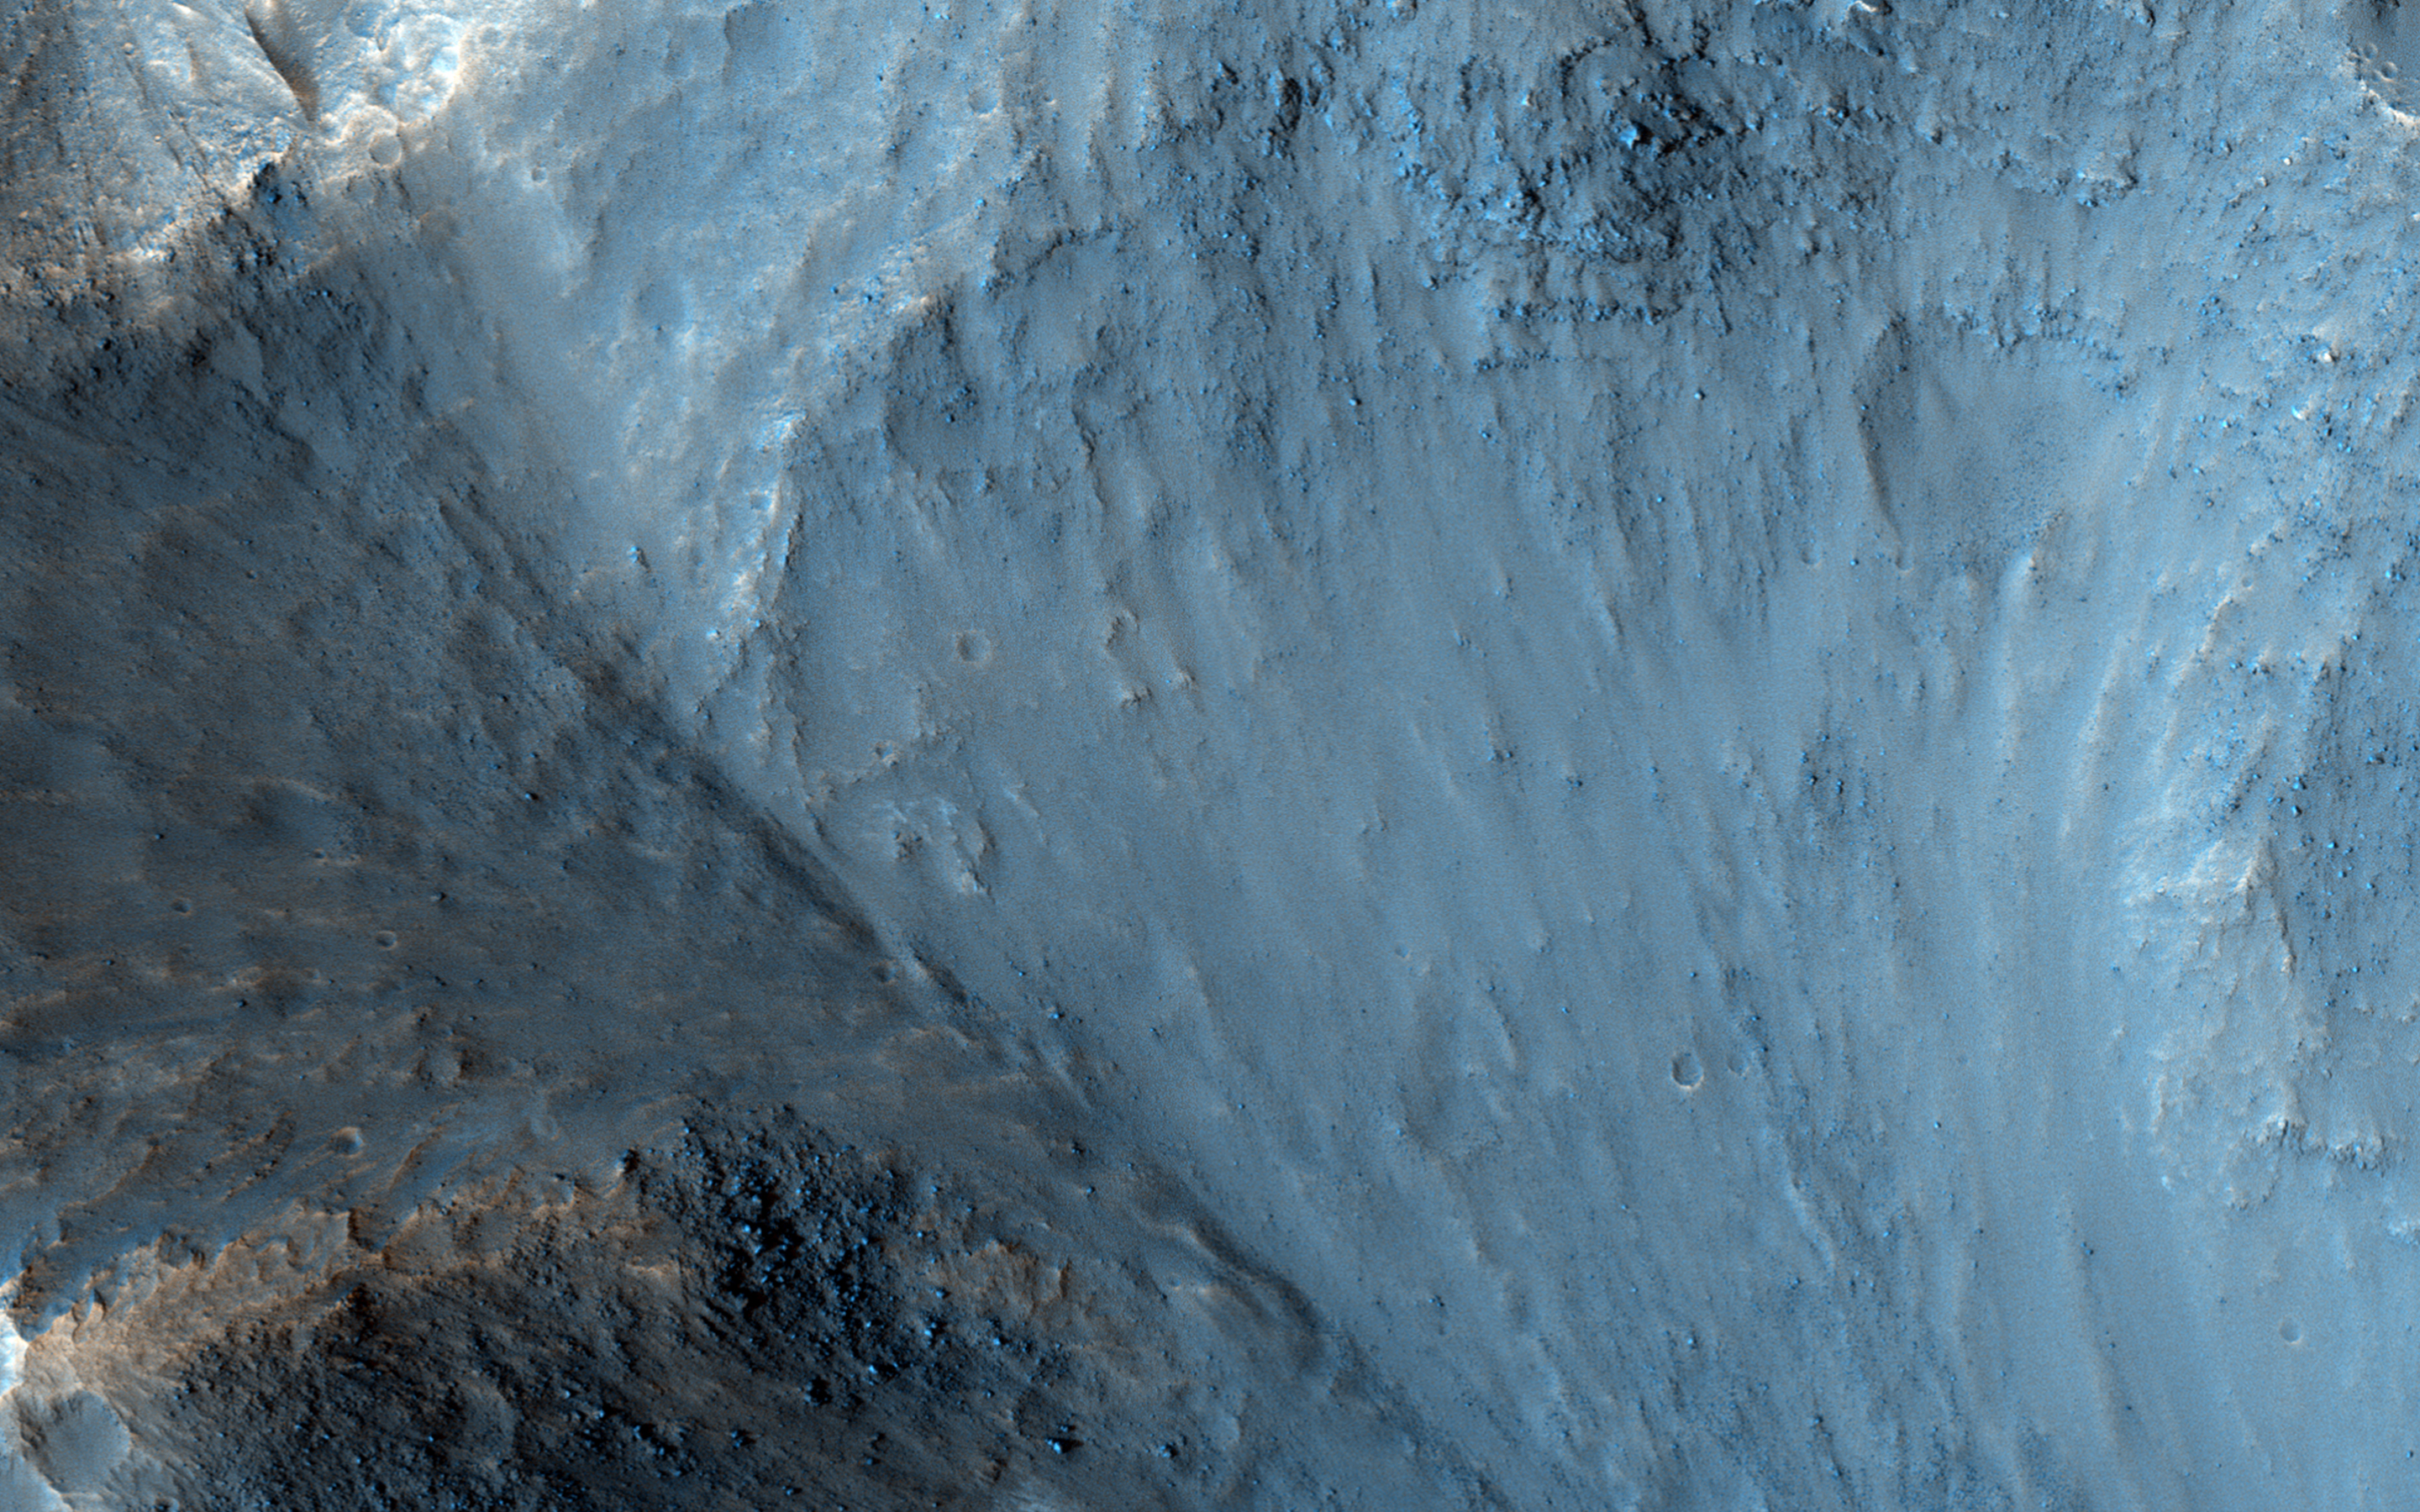

The Lowest Point of Osuga Valles

Osuga Valles lies around 170 kilometers to the south of Eos Chasma, which is at the eastern end of the vast Valles Marineris canyon system.

This is an outflow area, probably the result of ancient and catastrophic flooding. This image shows part of a deep pit at the end of the valley, filled with small hills.

The length of Osuga Valles is approximately 164 kilometers, at times reaching a width of 20 kilometers and 900 meters deep.

This is a stereo pair with ESP_039181_1650.

The University of Arizona, Tucson, operates HiRISE, which was built by Ball Aerospace & Technologies Corp., Boulder, Colo. NASA’s Jet Propulsion Laboratory, a division of the California Institute of Technology in Pasadena, manages the Mars Reconnaissance Orbiter Project for NASA’s Science Mission Directorate, Washington.

Credit: NASA/JPL-Caltech/University of Arizona